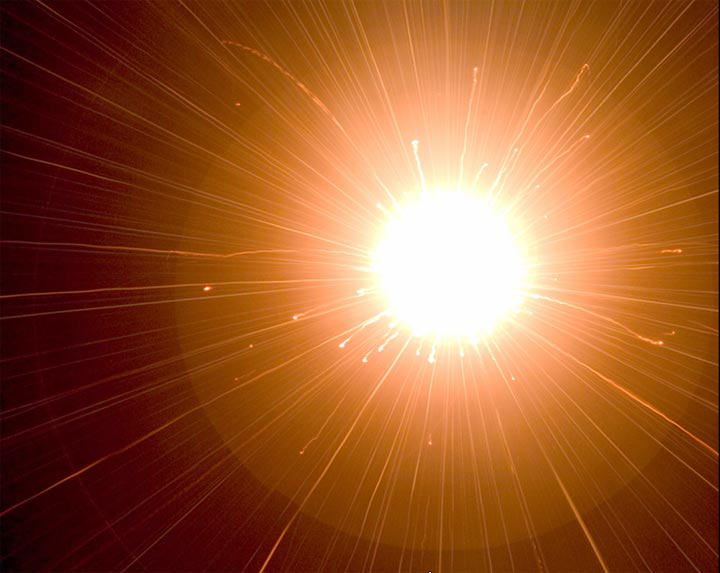

It Happens in a Flash

This image shows a flash produced in a laboratory by a high-velocity bead slamming into dust. Though the flash itself can’t be resolved, its brilliant effects can be seen in this three-second time exposure. Scientists say that the collision between Deep Impact’s impactor and comet Tempel 1 may produce a similar flash.

This flash occurred when a quarter-inch sphere smashed into powdered dust at a speed of 6.4 kilometers per second (4 miles per second). Even though the actual flash lasted less than 50 millionths of a second, the camera recorded the hot debris in the impact crater (center) and the streaking ejecta. This experiment was performed at NASA’s Ames Research Center, Moffett Field, Calif.

Credit: NASA/Ames